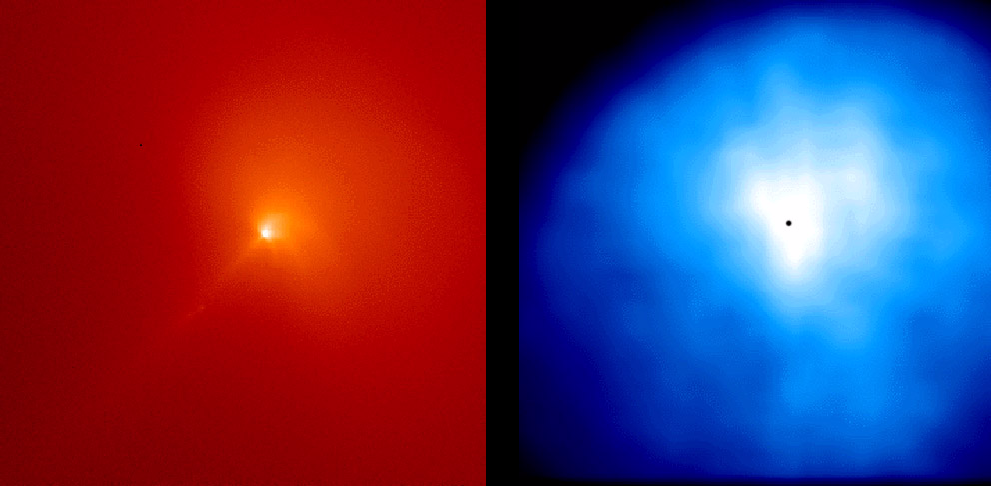

Comet Hyakutake C/1996 B2

These are two images of the inner coma of Comet Hyakutake made on April 3 and 4, 1996, using the NASA Hubble Space Telescope Wide Field Planetary Camera 2 (WFPC2). The first one, shown in red, was taken through a narrow-band red filter that shows only sunlight scattered by dust particles in the inner coma of the comet. The second one, shown in blue was taken with an ultraviolet “Woods” filter image that shows the distribution of scattered ultraviolet radiation from hydrogen atoms in the inner coma. The coma is the head or dusty-gas atmosphere of a comet. The square field of view is 14,000 km on a side and the sun is toward the upper right corner of the image. Hydrogen atoms represent the most abundant gas in the whole coma of the comet. They are produced when solar ultraviolet light breaks up molecules of water, the major constituent of the nucleus of the comet. These images were taken as part of an observing program to study water photochemistry in comets. Measurements of hydrogen (H) and hydroxyl (OH) in the coma (or atmosphere) of Comet Hyakutake were also made using the Goddard High Resolution Spectrograph (GHRS) and the Faint Object Spectrograph (FOS). A self-consistent analysis of all the data shows that the water production rate of the comet was between 7 and 8 tons per second on the April 3 and 4. A theoretical model was used in the analysis which accounts for the detailed physics and chemistry of the photochemical destruction of the water, the production of the H and OH, and their expansion in the coma (or atmosphere) of the comet. The model matched the velocity measurements of hydrogen atoms made using the high spectral resolution capabilities of the GHRS instrument. The importance of such a detailed model is that is permits the accurate calculation of the production rate of water from observations of H and OH.

The inner yellow region near the center of the red dust image is dominated by the contribution from the dust which shows sunward directed spiral jets toward the upper right, and the thin straight particle trail pointing toward the lower left. The trail was a permanent feature of the comet around the time of its close approach to the Earth in late March and early April. Also barely visible just beyond the lower left end of the trail are two of the many condensations which were seen to travel slowly down the tail are believed to be clumps of material released from the nucleus.

The inner white region of the blue image appears to show that the hydrogen atoms like the dust might be preferentially ejected toward the sunward or day side of the nucleus. However, this is not true. The asymmetric ultraviolet radiation pattern is produced by a roughly spherical distribution of hydrogen atoms because they are so efficient at scattering the incoming solar ultraviolet light. The atoms on the sunward side actually shadow the atoms on the tailward or night side of the coma. The same detailed model analysis of the coma which explains the expansion of the hydrogen atoms in the coma also explains the appearance of the image.

The team was lead by Michael Combi, The University of Michigan, and included Michael Brown, California Institute of Technology, Paul Feldman, Johns Hopkins University, H. Uwe Keller of the Max Planck Institute, Lindau, Robert Meier of the Naval Research Laboratory, and William Smyth of Atmospheric and Environmental Research, Inc.

The Wide Field/Planetary Camera 2 was developed by the Jet Propulsion Laboratory and managed by the Goddard Space Flight Center for NASA’s Office of Space Science.

Credit: NASA/JPL/STScI